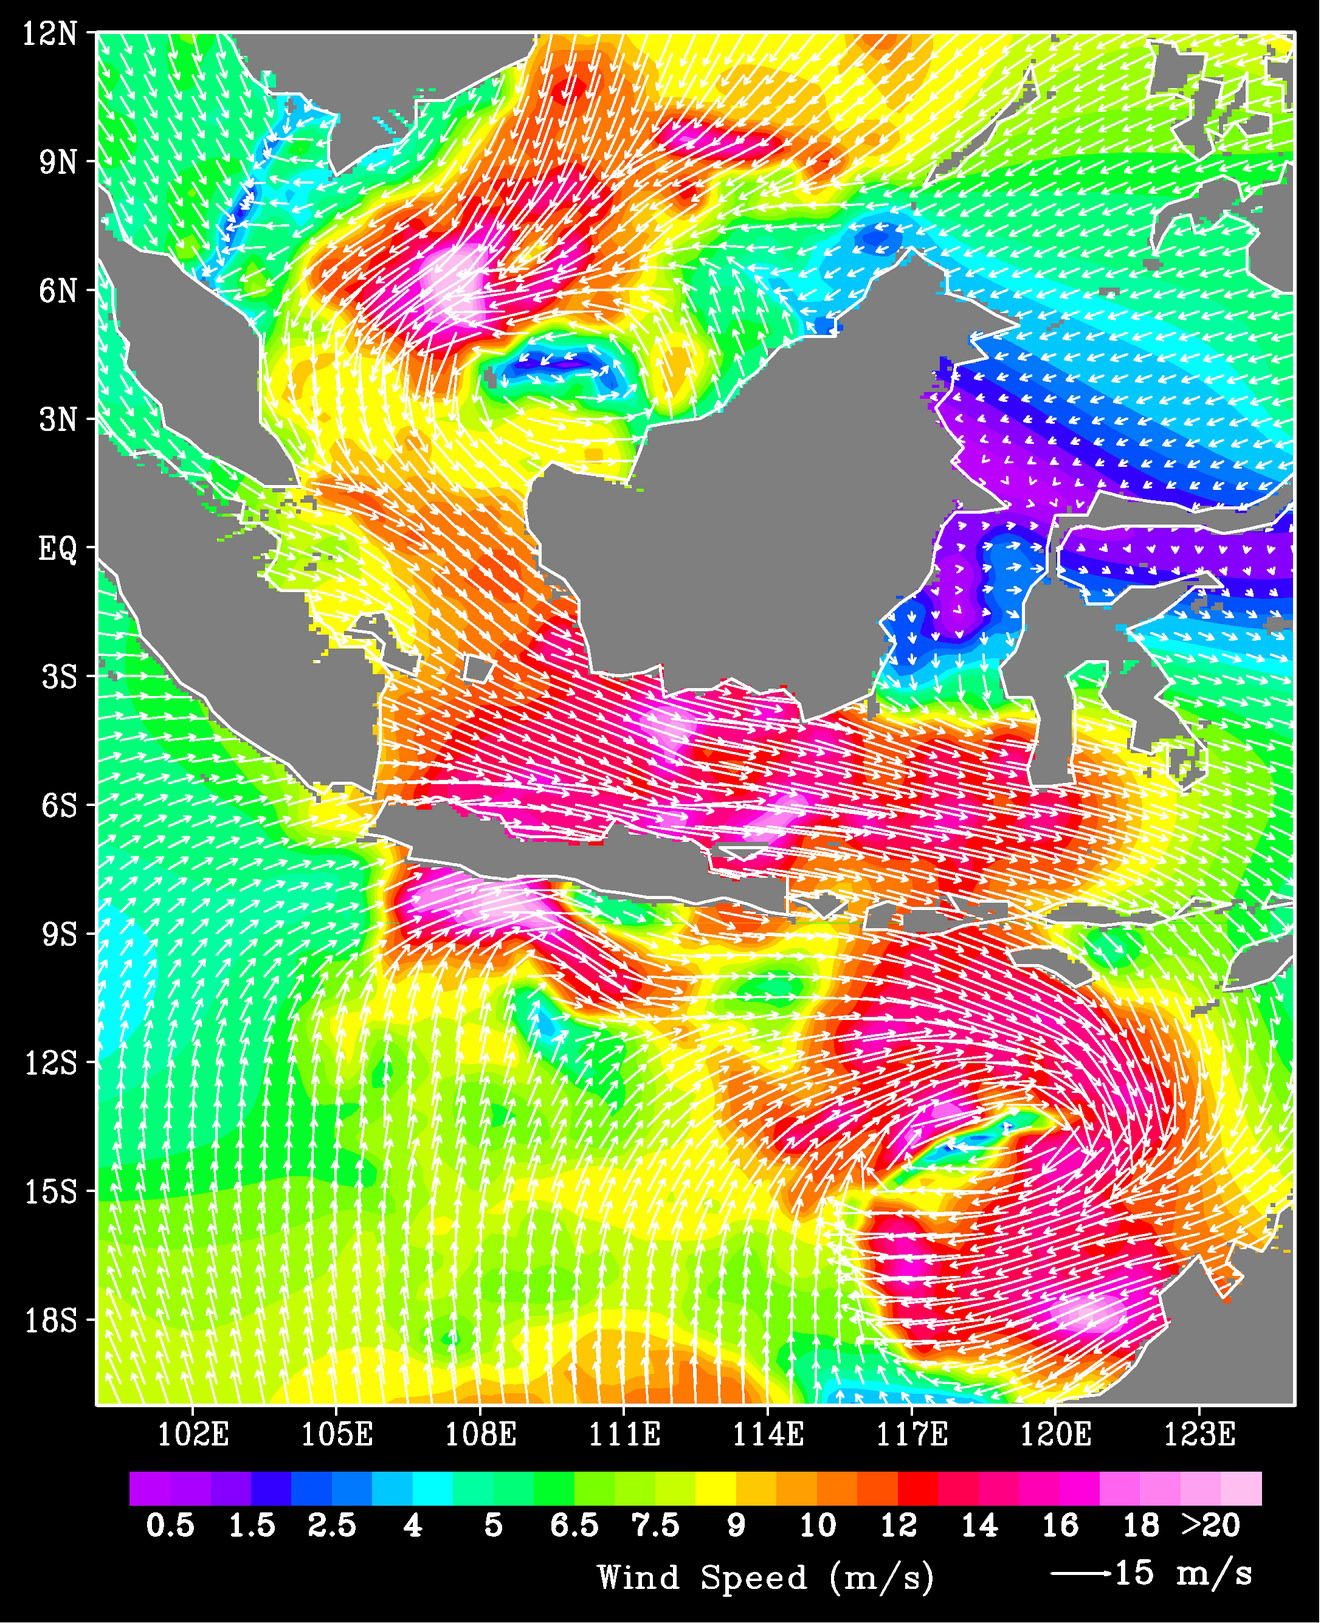

QuikScat Shows Rough Seas/Atmospheric Conditions at Time of Two Java Sea Disasters

A ferry carrying more than 600 passengers sank in the Java Sea between the island of Java and Borneo just before midnight on December 29, 2006, during high winds and rough seas. On January 1, 2007, a plane carrying more than 100 people crashed on its flight over the Java Sea; high winds and turbulent weather are being investigated as possible causes. The origin of surges of deadly winds in this usually relatively calm region is poorly monitored and understood. However, ocean winds data from NASA’s QuikScat satellite show potential for helping alleviate such deficiencies.

Data obtained from QuikScat on December 30 and January 1 shed new insights into the atmospheric conditions at the time of these incidents. QuikScat data are available in near real time to operational weather forecasting agencies around the world. The data from December 30 and January 1 observed that the strong winds in the Java Sea originated from the surge of a strong winter monsoon from the Asian continent. The monsoon winds blew south across the South China Sea and deflected eastward after they crossed the equator due to the rotation of Earth. The winds strengthened as they were channeled through the land masses of Indonesia. The winds in the Java Sea remained strong through January 1, 2007. Associated with the eastward winds, twin cyclones (a counter-clockwise circulation in the Northern Hemisphere and a clockwise circulation in the Southern Hemisphere) were also observed by QuikScat; the stronger one was south of the equator (summer hemisphere) between Java and Australia, and a weaker one was north of the equator (winter hemisphere) west of Borneo. In this image from January 1, the different colors denote different wind speeds. White arrows are wind vectors showing both direction and speed.

The large-scale, broad and simultaneous observations by QuikScat make it possible to put the local weather into the context of the large-scale circulation, and confirm one of the assumptions that links the cold surge of the Asian monsoon with tropical cyclones in the western Pacific.

QuikScat, managed by JPL, measures ocean surface wind/stress by sending radar pulses to the surface and measuring the strength of the signals returned.

QuikScat Background
NASA’s Quick Scatterometer (QuikScat) spacecraft was launched from Vandenberg Air Force Base, California on June 19, 1999. QuikScat carriesthe SeaWinds scatterometer, a specialized microwave radar that measures near-surface wind speed and direction under all weather and cloud conditions over the Earth’s oceans. More information about the QuikScat mission and observations is available at http://winds.jpl.nasa.gov. QuikScat is managed for NASA’s Science Mission Directorate, Washington, DC, by NASA’s Jet Propulsion Laboratory, Pasadena, CA. JPL also built the SeaWinds radar instrument and is providing ground science processing systems. NASA’s Goddard Space Flight Center, Greenbelt, MD, managed development of the satellite, designed and built by Ball Aerospace & Technologies Corp., Boulder, CO. The National Oceanic and Atmospheric Administration has contributed support to ground systems processing and related activities.

Credit: NASA/JPL/QuikScat Science Team